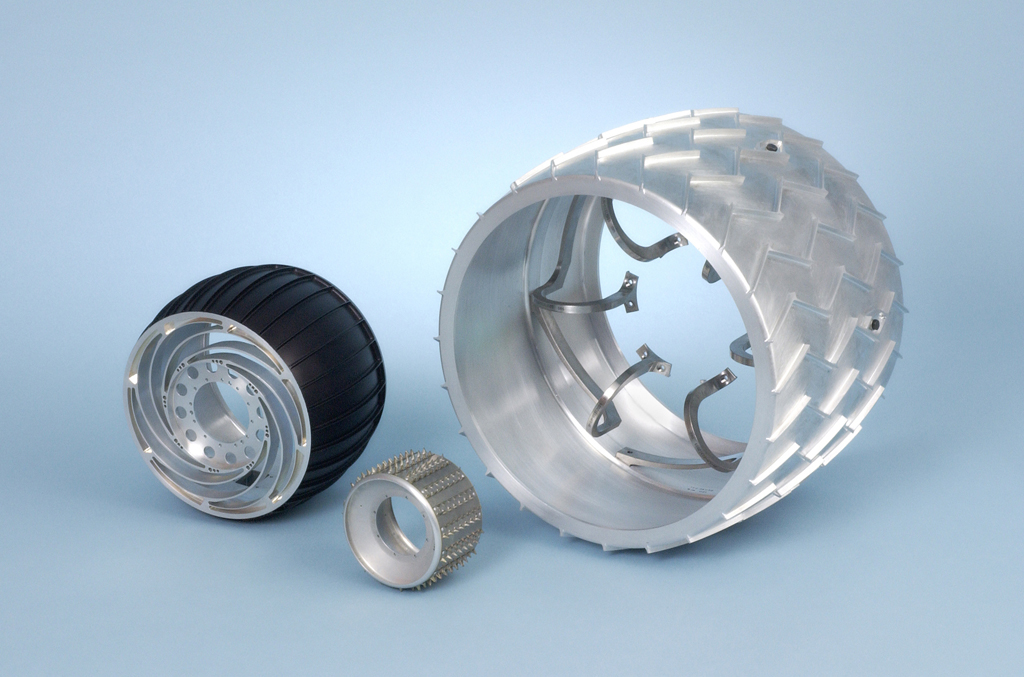

Rover Wheel Sizes (Isometric)

NASA’s Mars rovers keep getting bigger. This photo provides a comparison of the wheel sizes for three generations of them. The first rover on Mars was Sojourner, on the Mars Pathfinder mission launched in 1996. It was small and didn’t go far. The Mars Exploration Rovers Spirit and Opportunity, launched in 2003, are bigger and have driven many times farther than expected. The Mars Science Laboratory, in development for a 200 launch, represents another leap in capability. It will carry its onboard chemistry laboratory long distances.

NASA’s Jet Propulsion Laboratory, a division of the California Institute of Technology, Pasadena, built Sojourner, Spirit and Opportunity, and is building the Mars Science Laboratory. It has managed these missions for the NASA Science Mission Directorate, Washington.

Credit: NASA/JPL-Caltech